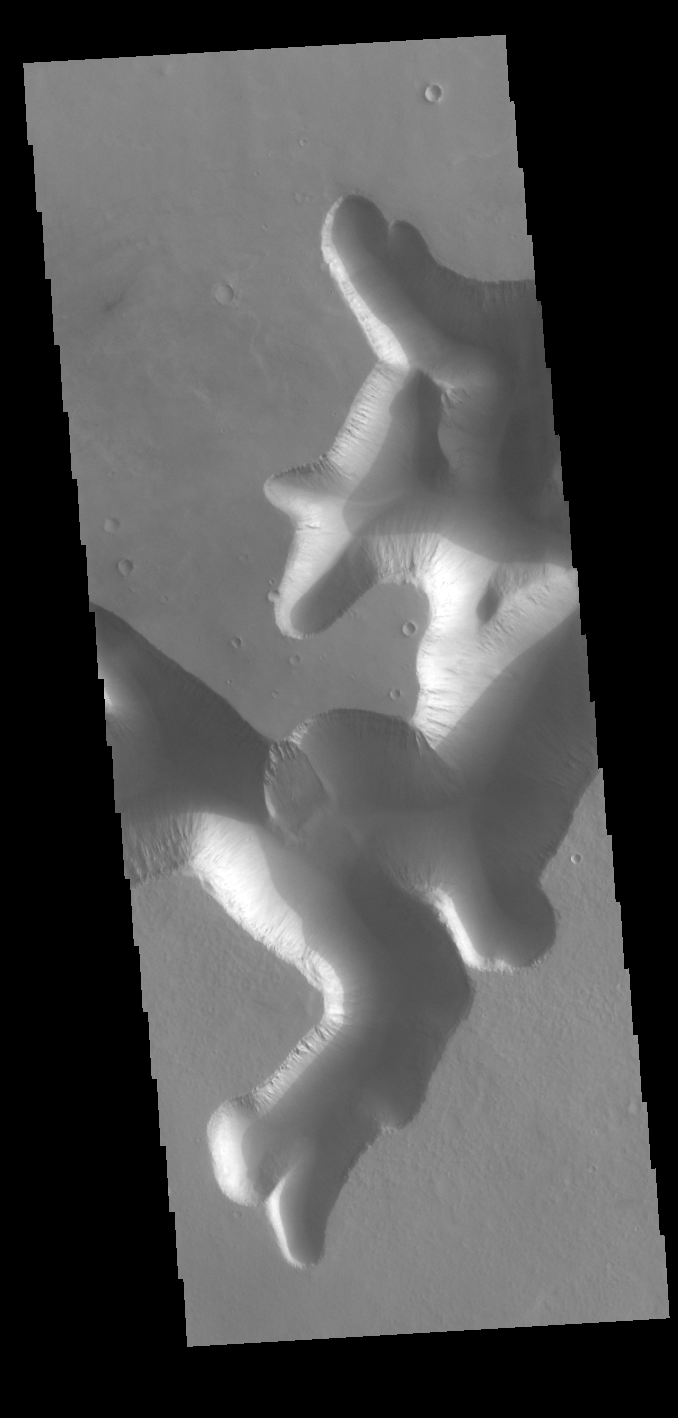

Mega-Gullies

Today’s VIS image shows part a section of a mega gully. Located on the plains of Sinai Planum, it is just one of a number of huge channels that line the cliff face of Ius Chasma. The linear sides of the channel indicate that the formation of these features included tectonic activity. Ius Chasma is on the western end of Valles Marineris.

Credit: NASA/JPL-Caltech/ASU